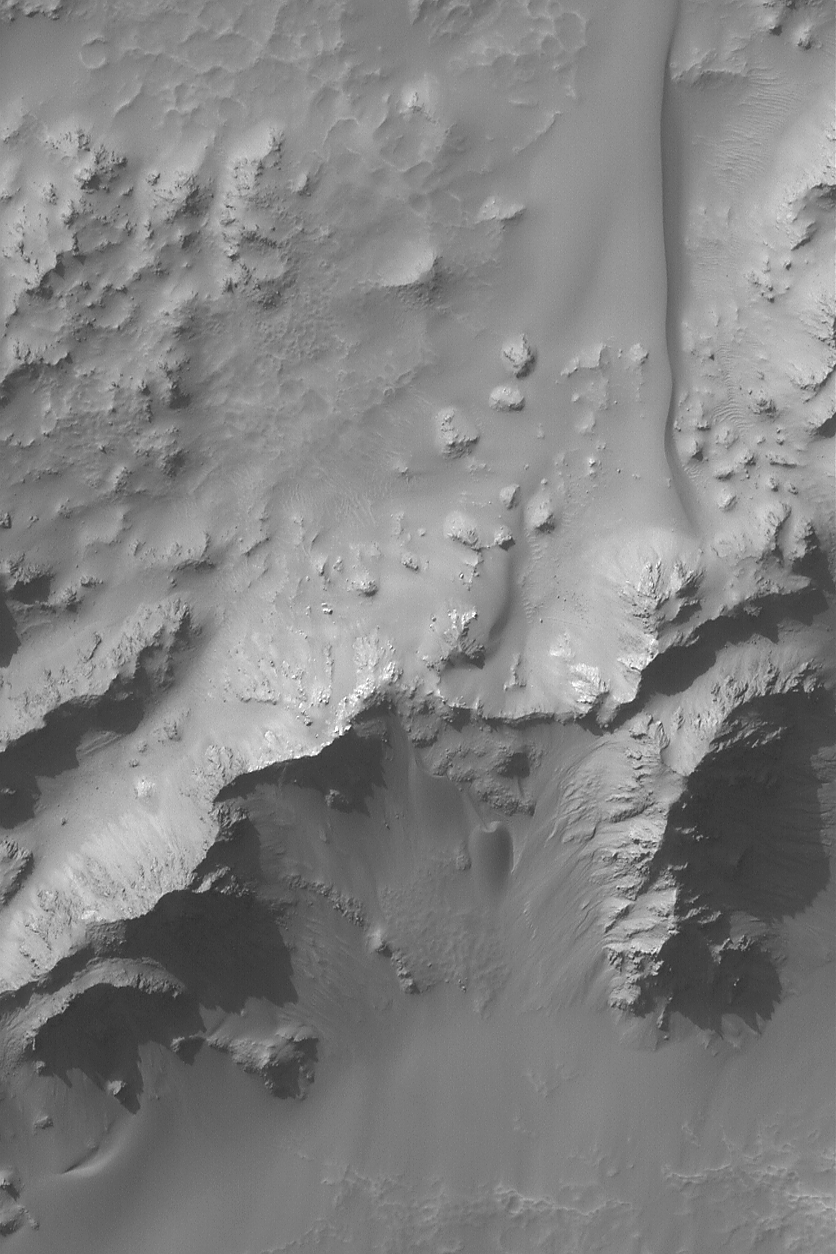

Hale Central Peak

19 September 2004
This Mars Global Surveyor (MGS) Mars Orbiter Camera (MOC) image shows some of the mountains that make up the central peak region of Hale Crater, located near 35.8°S, 36.5°W. Dark, smooth-surfaced sand dunes are seen to be climbing up the mountainous slopes. The central peak of a crater consists of rock brought up during the impact from below the crater floor. This autumn image is illuminated from the upper left and covers an area approximately 3 km (1.9 mi) across.

Credit: NASA/JPL/Malin Space Science Systems